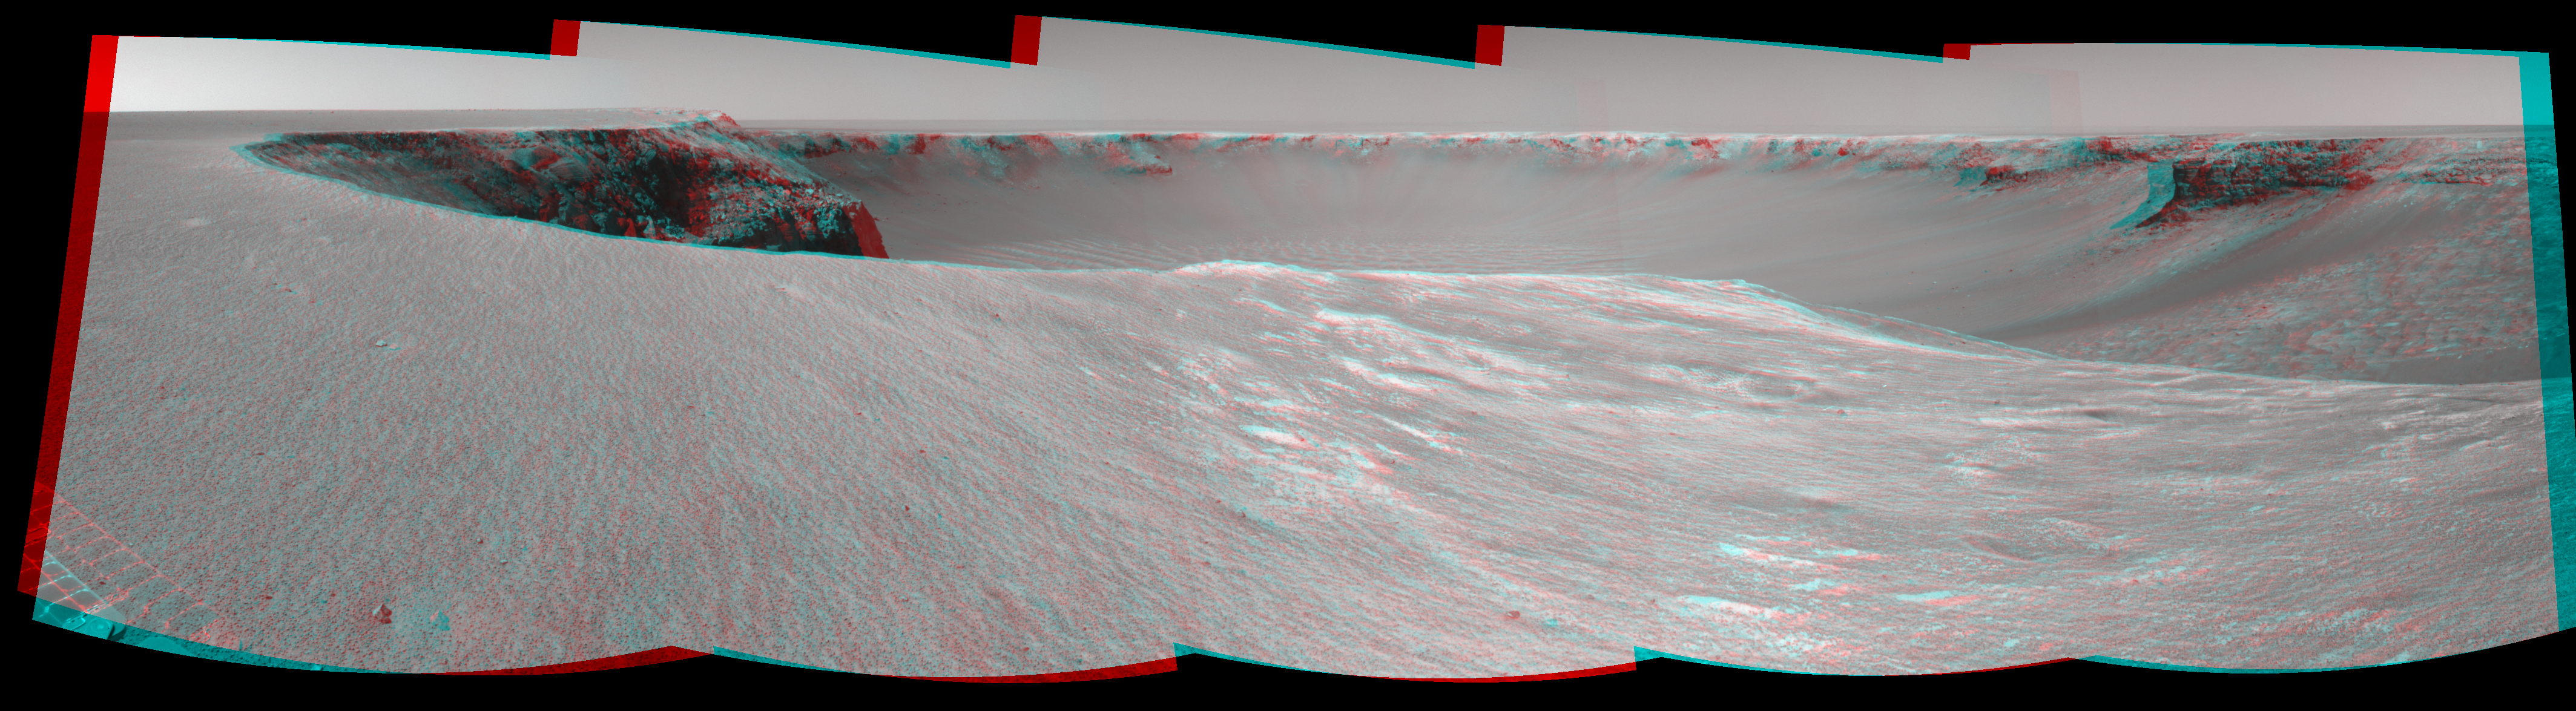

Opportunity’s View, Sol 958 (Stereo)

NASA’s Mars Exploration Rover Opportunity used its navigation camera to take the images combined into this stereo view of the rover’s surroundings on the 958th sol, or Martian day, of its surface mission (Oct. 4, 2006).

This view is presented as a cylindrical-perspective projection with geometric seam correction. The image appears three-dimensional when viewed through red-green stereo glasses.

Credit: NASA/JPL-Caltech